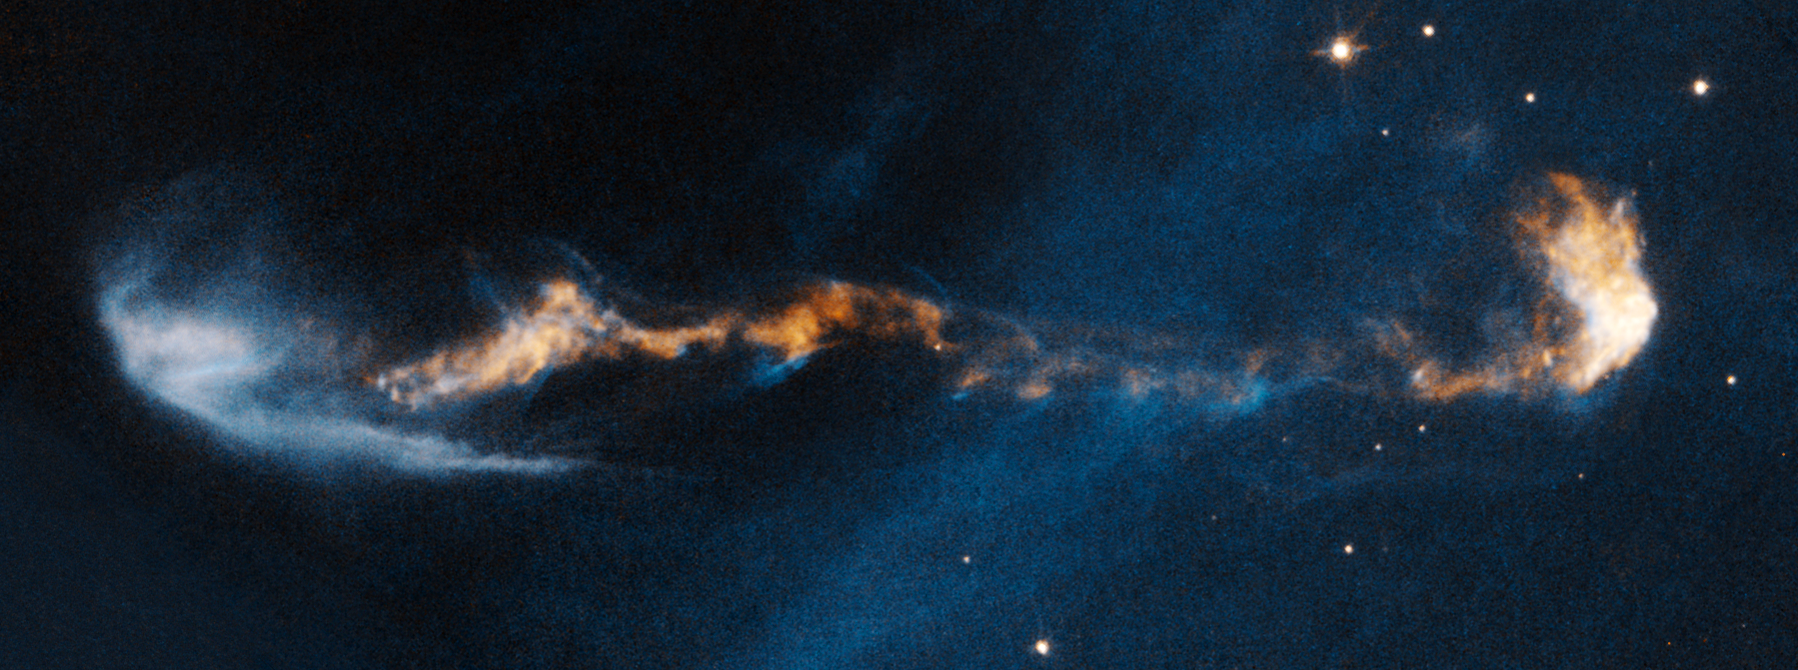

HH 47

Object Name: HH 47
Object Description: Herbig-Haro Object
Instrument: HST/WFPC2
Filters: F656N (H-alpha) and F673N ([S II])

This image is a composite of separate exposures acquired by the WFPC2 instrument on HST. The color results from assigning different hues (colors) to each monochromatic (grayscale) image associated with an individual filter. In this case, the assigned colors are: Cyan: F656N (H-alpha) Orange: F673N ([S II])

Credit: NASA, ESA, and P. Hartigan (Rice University)